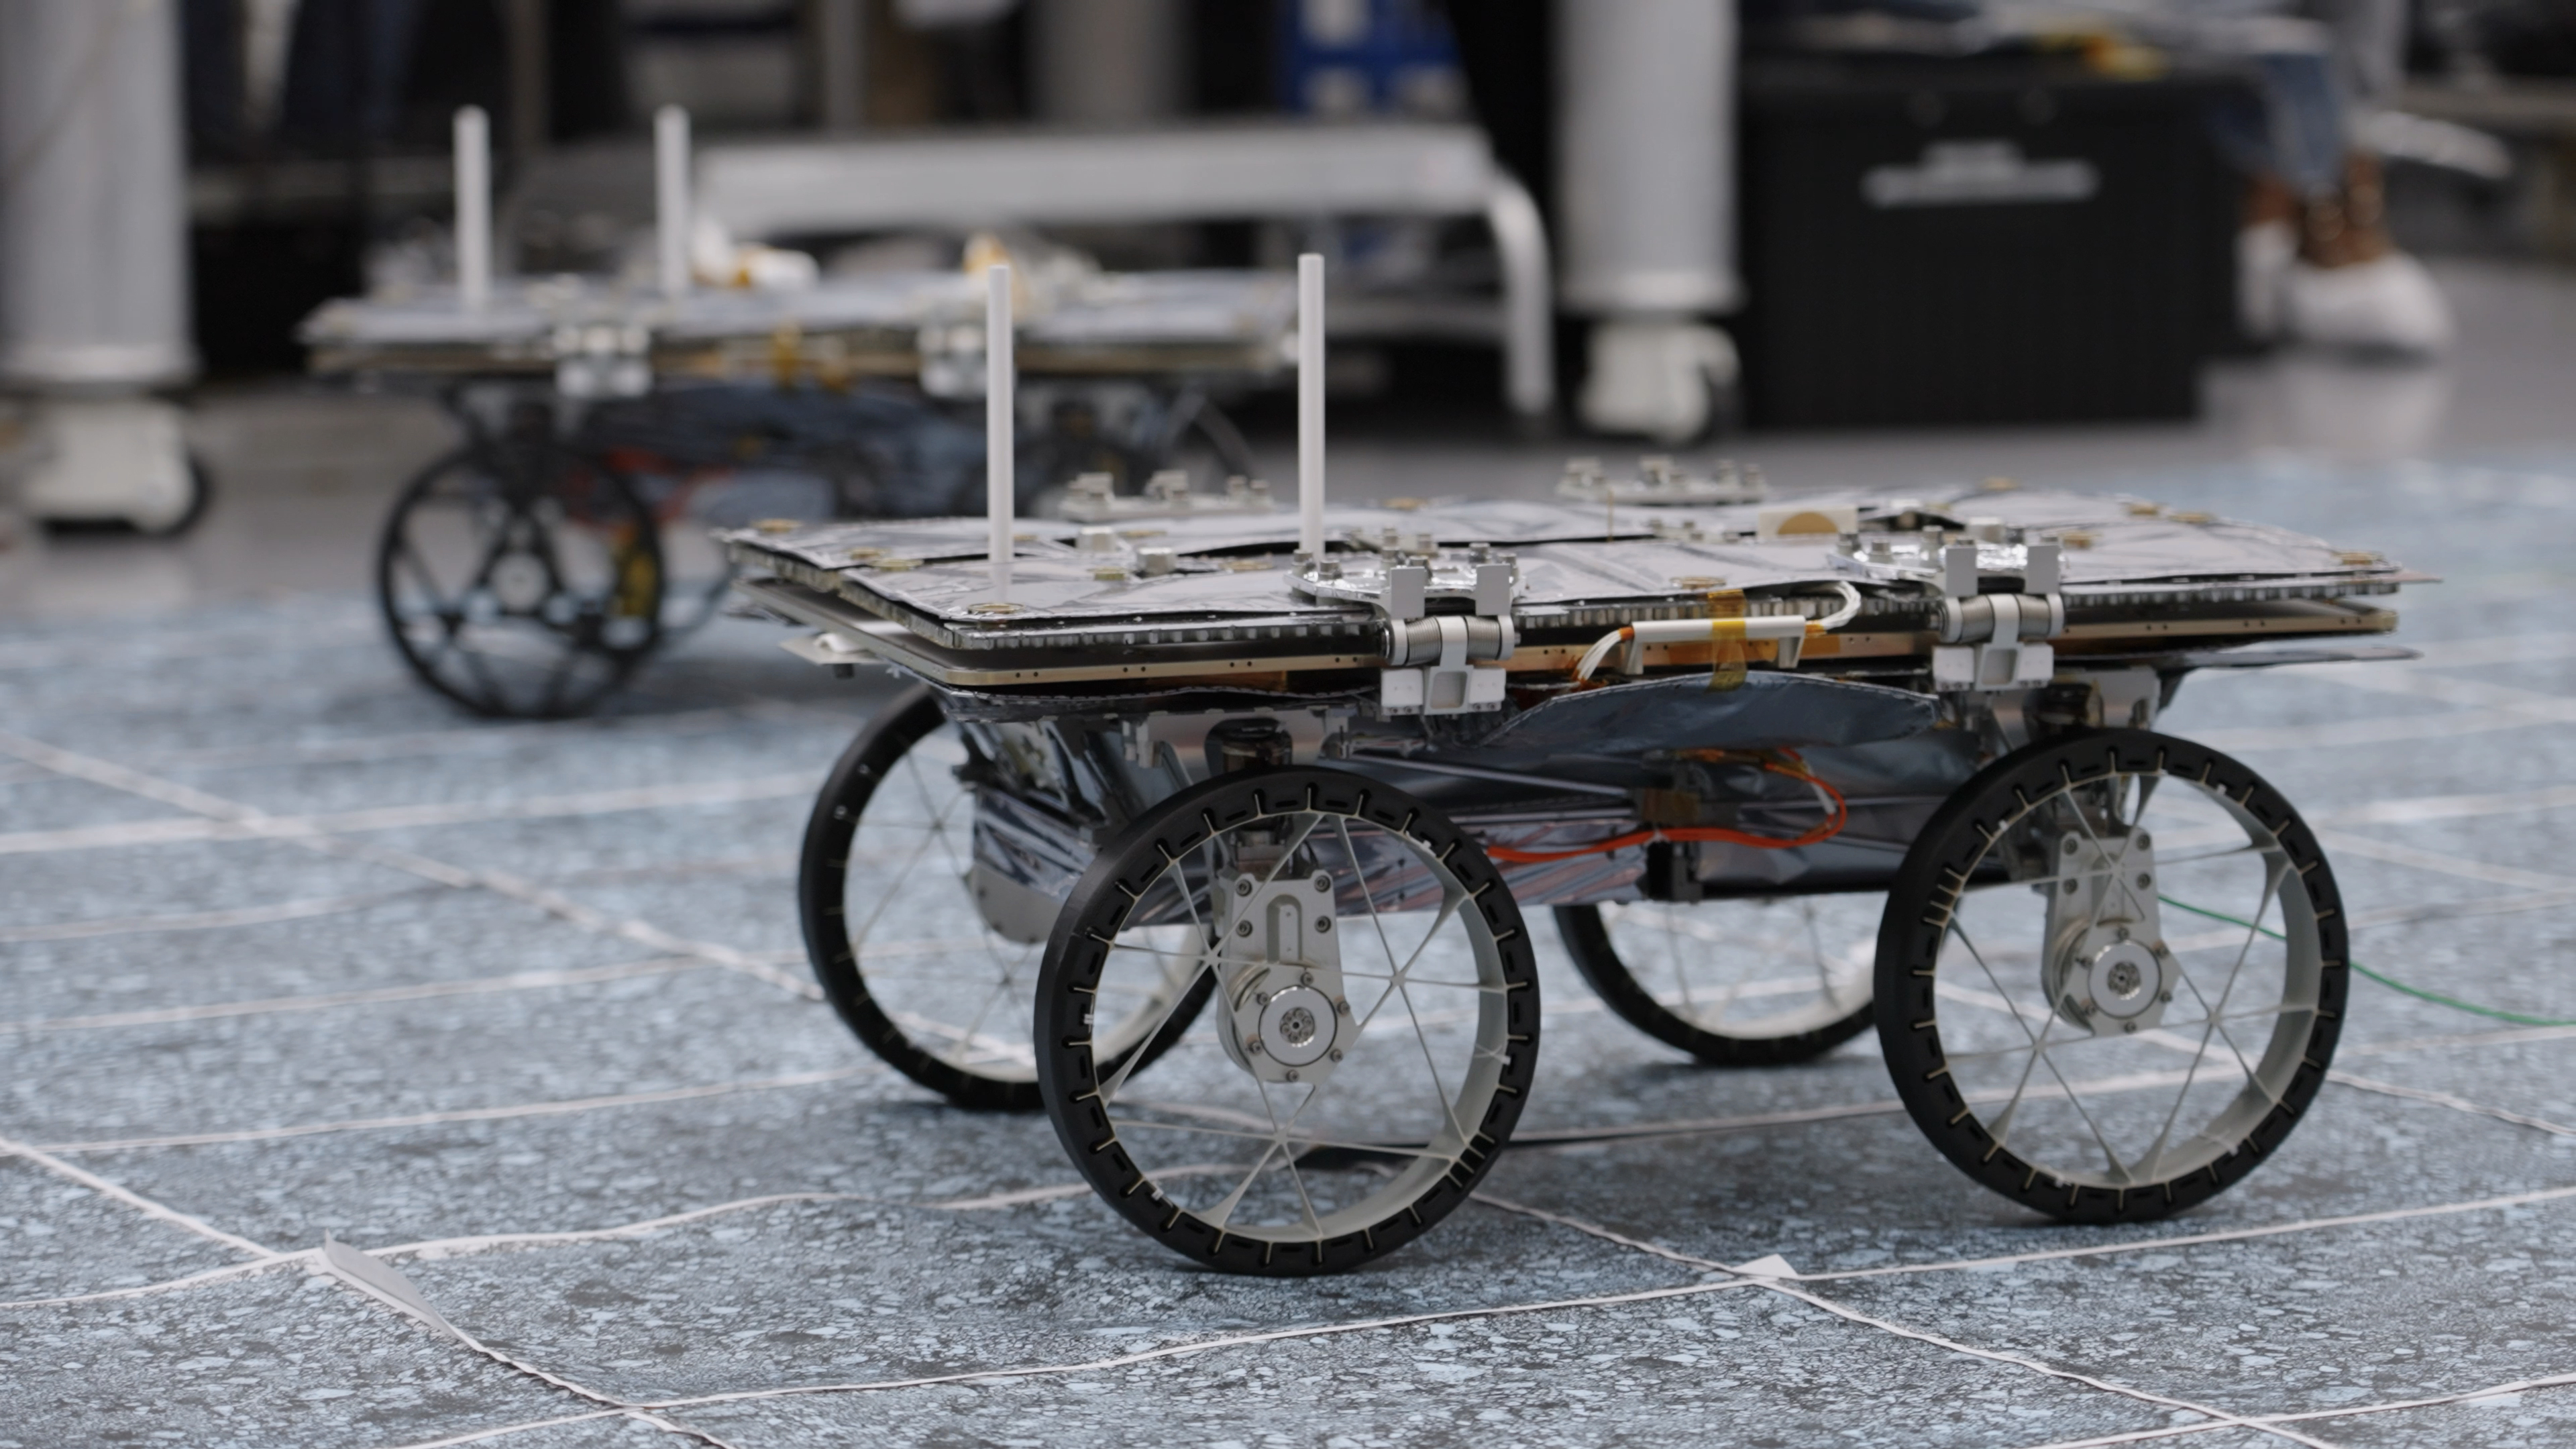

NASA’s CADRE Rover Takes an Autonomous Drive

One of three small rovers bound for the Moon took an autonomous test drive in a clean room at NASA’s Jet Propulsion Laboratory in Southern California in December 2023. Along with a base station that will be mounted on a lunar lander, the three rovers make up the agency’s CADRE (Cooperative Autonomous Distributed Robotic Exploration) technology demonstration.

This video was taken during a test of the rovers’ ability to drive together as a team without direct commands from engineers. If the CADRE tech demo succeeds on the lunar surface, future missions could include teams of robots spreading out to take scientific measurements from different locations simultaneously, potentially in support of astronauts.

In this test, the rover’s solar panels were closed, and black plastic covers protected the ultralight aluminum wheels to prevent their grousers from catching on the clean-room floor.

A division of Caltech in Pasadena, California, JPL manages the CADRE technology demonstration project for the Game Changing Development program within NASA’s Space Technology Mission Directorate in Washington. CADRE will launch as a payload on the third lunar lander mission by Intuitive Machines, called IM-3, under NASA’s CLPS (Commercial Lunar Payload Services) initiative, which is managed by the agency’s Science Mission Directorate, also in Washington. The agency’s Glenn Research Center in Cleveland and its Ames Research Center in Silicon Valley, California, both supported the project. Motiv Space Systems designed and built key hardware elements at the company’s Pasadena, California, facility. Clemson University in South Carolina contributed research in support of the project.

Credit: NASA/JPL-Caltech